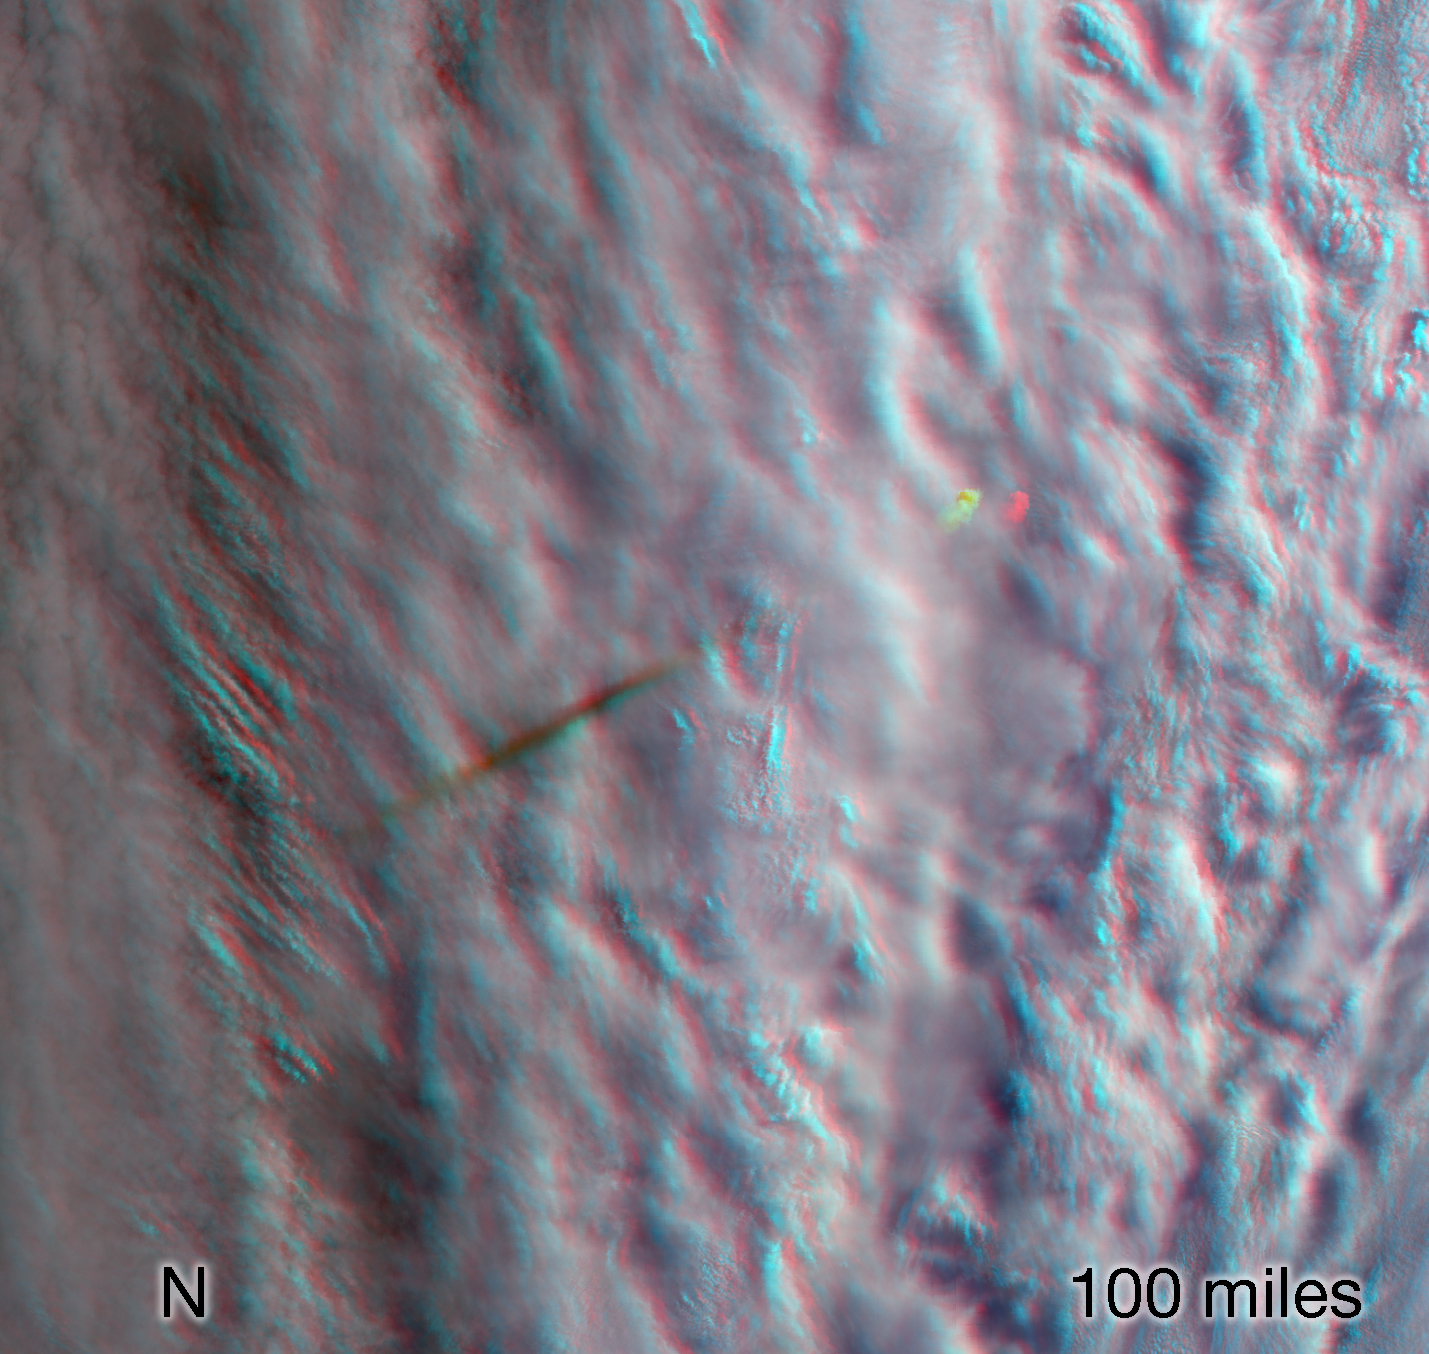

MISR Images Fireball Over Bering Sea (Anaglyph)

This stereo anaglyph combines two views from the Multi-angle Imaging SpectroRadiometer (MISR) instrument aboard the Terra satellite. The images were taken minutes after a fireball – the term used for exceptionally bright meteors that are visible over a wide area – exploded over the Bering Sea on Dec. 18, 2018.

The anaglyph has been rotated 93.8 degrees counterclockwise to enable 3D viewing. The 3D effect can be seen with red-blue glasses.

The MISR instrument was built and is managed by NASA’s Jet Propulsion Laboratory in Pasadena, California, for NASA’s Science Mission Directorate in Washington. JPL is a division of Caltech. The Terra spacecraft is managed by NASA’s Goddard Space Flight Center in Greenbelt, Maryland. The MISR data were obtained from the NASA Langley Research Center Atmospheric Science Data Center in Hampton, Virginia.

Credit: NASA/GSFC/LaRC/JPL-Caltech, MISR Team